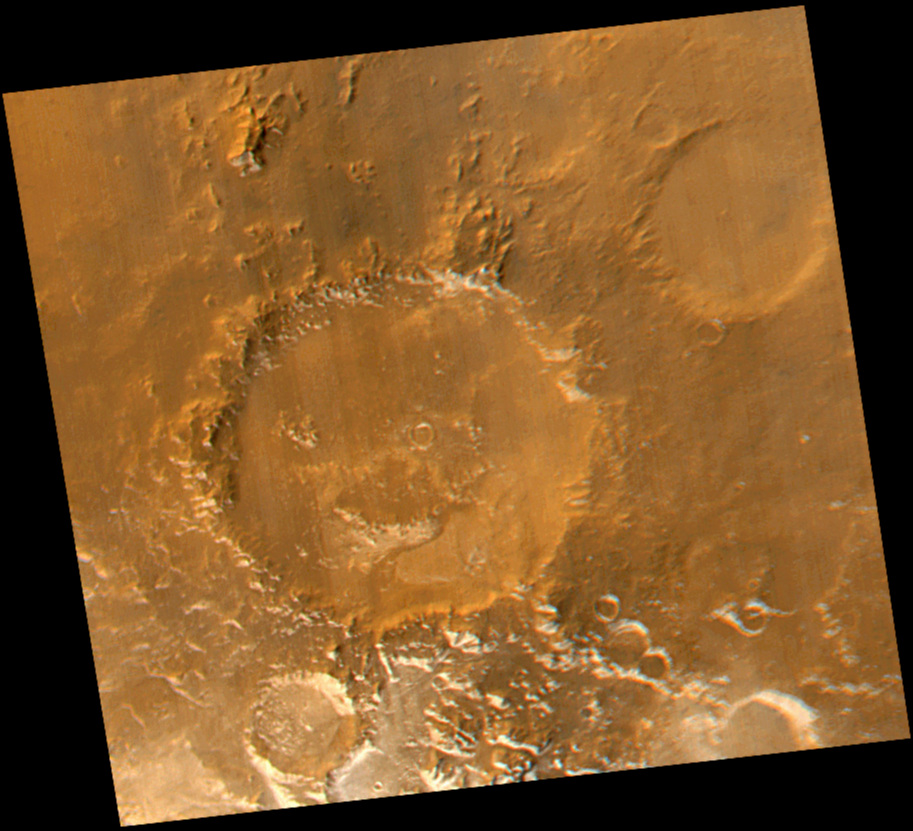

Have a Nice Spring! MOC Revisits “Happy Face” Crater

Smile! Spring has sprung in the martian southern hemisphere. With it comes the annual retreat of the winter polar frost cap. This view of “Happy Face Crater”–officially named “Galle Crater”–shows patches of white water ice frost in and around the crater’s south-facing slopes. Slopes that face south will retain frost longer than north-facing slopes because they do not receive as much sunlight in early spring. This picture is a composite of images taken by the Mars Global Surveyor Mars Orbiter Camera (MOC) red and blue wide angle cameras. The wide angle cameras were designed to monitor the changing weather, frost, and wind patterns on Mars. Galle Crater is located on the east rim of the Argyre Basin and is about 215 kilometers (134 miles) across. In this picture, illumination is from the upper left and north is up.

Malin Space Science Systems and the California Institute of Technology built the MOC using spare hardware from the Mars Observer mission. MSSS operates the camera from its facilities in San Diego, CA. The Jet Propulsion Laboratory’s Mars Surveyor Operations Project operates the Mars Global Surveyor spacecraft with its industrial partner, Lockheed Martin Astronautics, from facilities in Pasadena, CA and Denver, CO.

Credit: NASA/JPL/MSSS